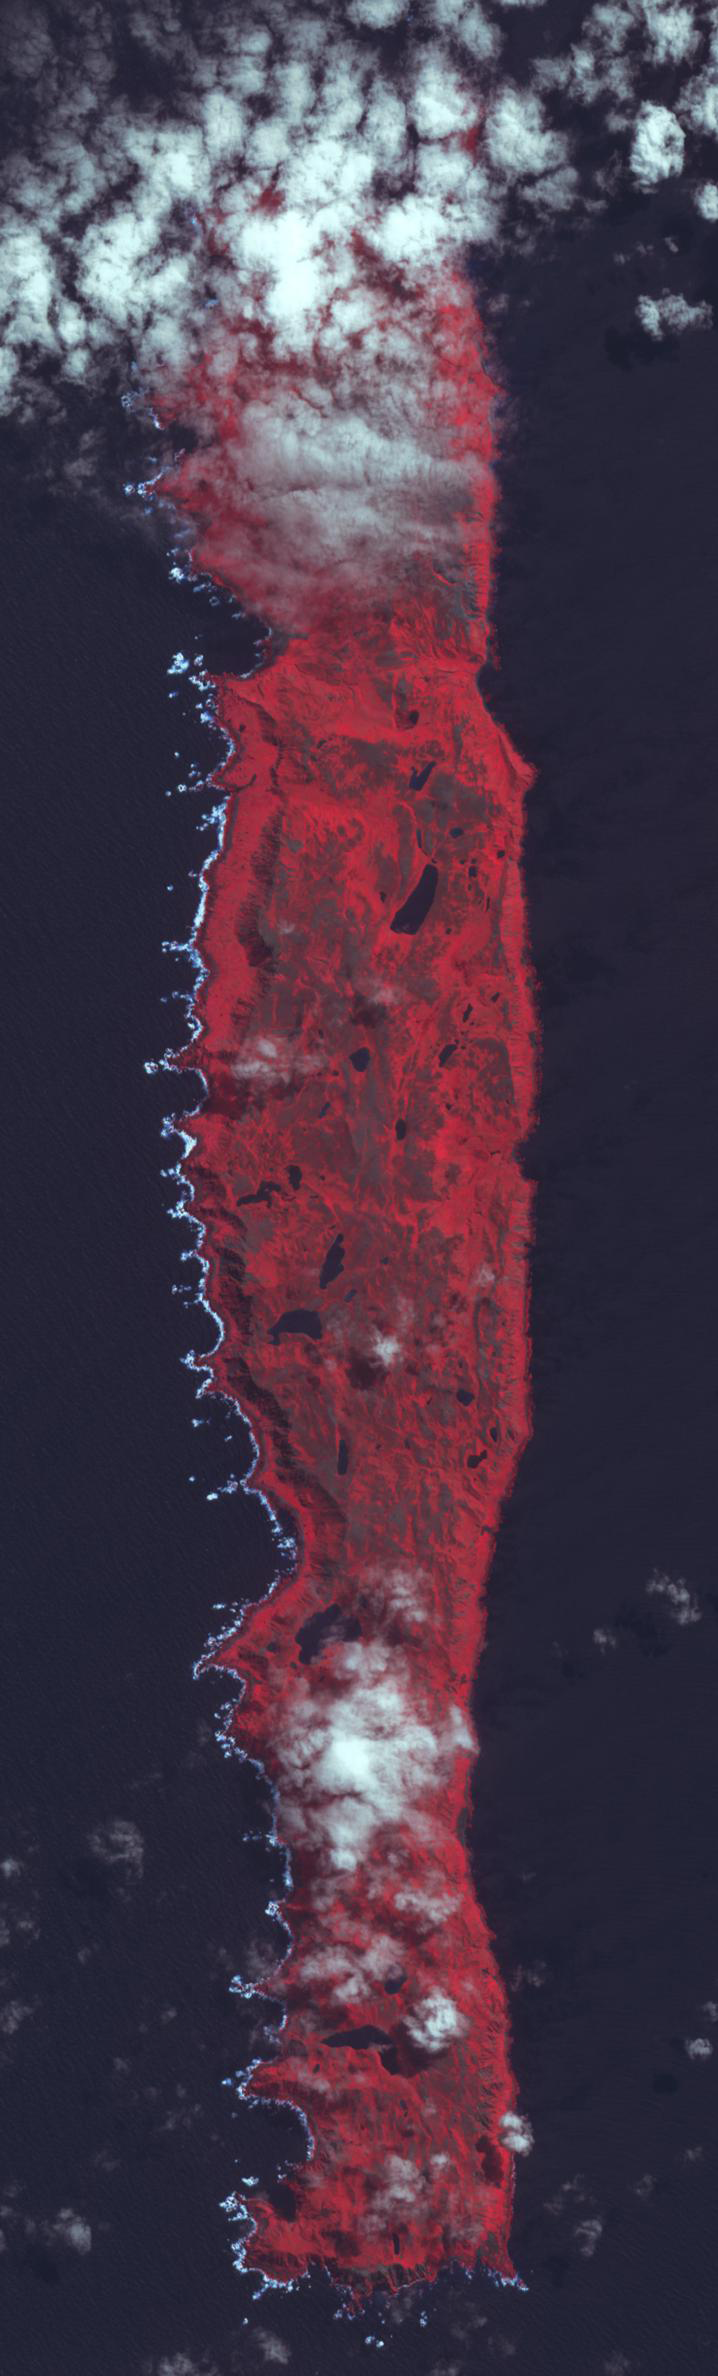

Macquarie Island, Australia

Macquarie Island lies halfway between New Zealand and Antarctica, and is part of Tasmania. Accidentally discovered in 1810, the island was used by sealers and as a base for Antarctic expeditions. In 1933 the island was declared a wildlife sanctuary, and in 1997 listed as a World Heritage Site. Birdlife International identified Macquarie as an Important Bird Area because it supports 3.5 million breeding seabirds of 13 species, including 5 breeds of penguins. The image is located at 54.6 degrees south latitude, 159 degrees east longitude, covers an area of 10 by 36 km, and was acquired January 9, 2011.

With its 14 spectral bands from the visible to the thermal infrared wavelength region and its high spatial resolution of 15 to 90 meters (about 50 to 300 feet), ASTER images Earth to map and monitor the changing surface of our planet. ASTER is one of five Earth-observing instruments launched Dec. 18, 1999, on Terra. The instrument was built by Japan’s Ministry of Economy, Trade and Industry. A joint U.S./Japan science team is responsible for validation and calibration of the instrument and data products.

The broad spectral coverage and high spectral resolution of ASTER provides scientists in numerous disciplines with critical information for surface mapping and monitoring of dynamic conditions and temporal change. Example applications are: monitoring glacial advances and retreats; monitoring potentially active volcanoes; identifying crop stress; determining cloud morphology and physical properties; wetlands evaluation; thermal pollution monitoring; coral reef degradation; surface temperature mapping of soils and geology; and measuring surface heat balance.

The U.S. science team is located at NASA’s Jet Propulsion Laboratory, Pasadena, Calif. The Terra mission is part of NASA’s Science Mission Directorate, Washington, D.C.

Credit: NASA/GSFC/METI/ERSDAC/JAROS, and U.S./Japan ASTER Science Team